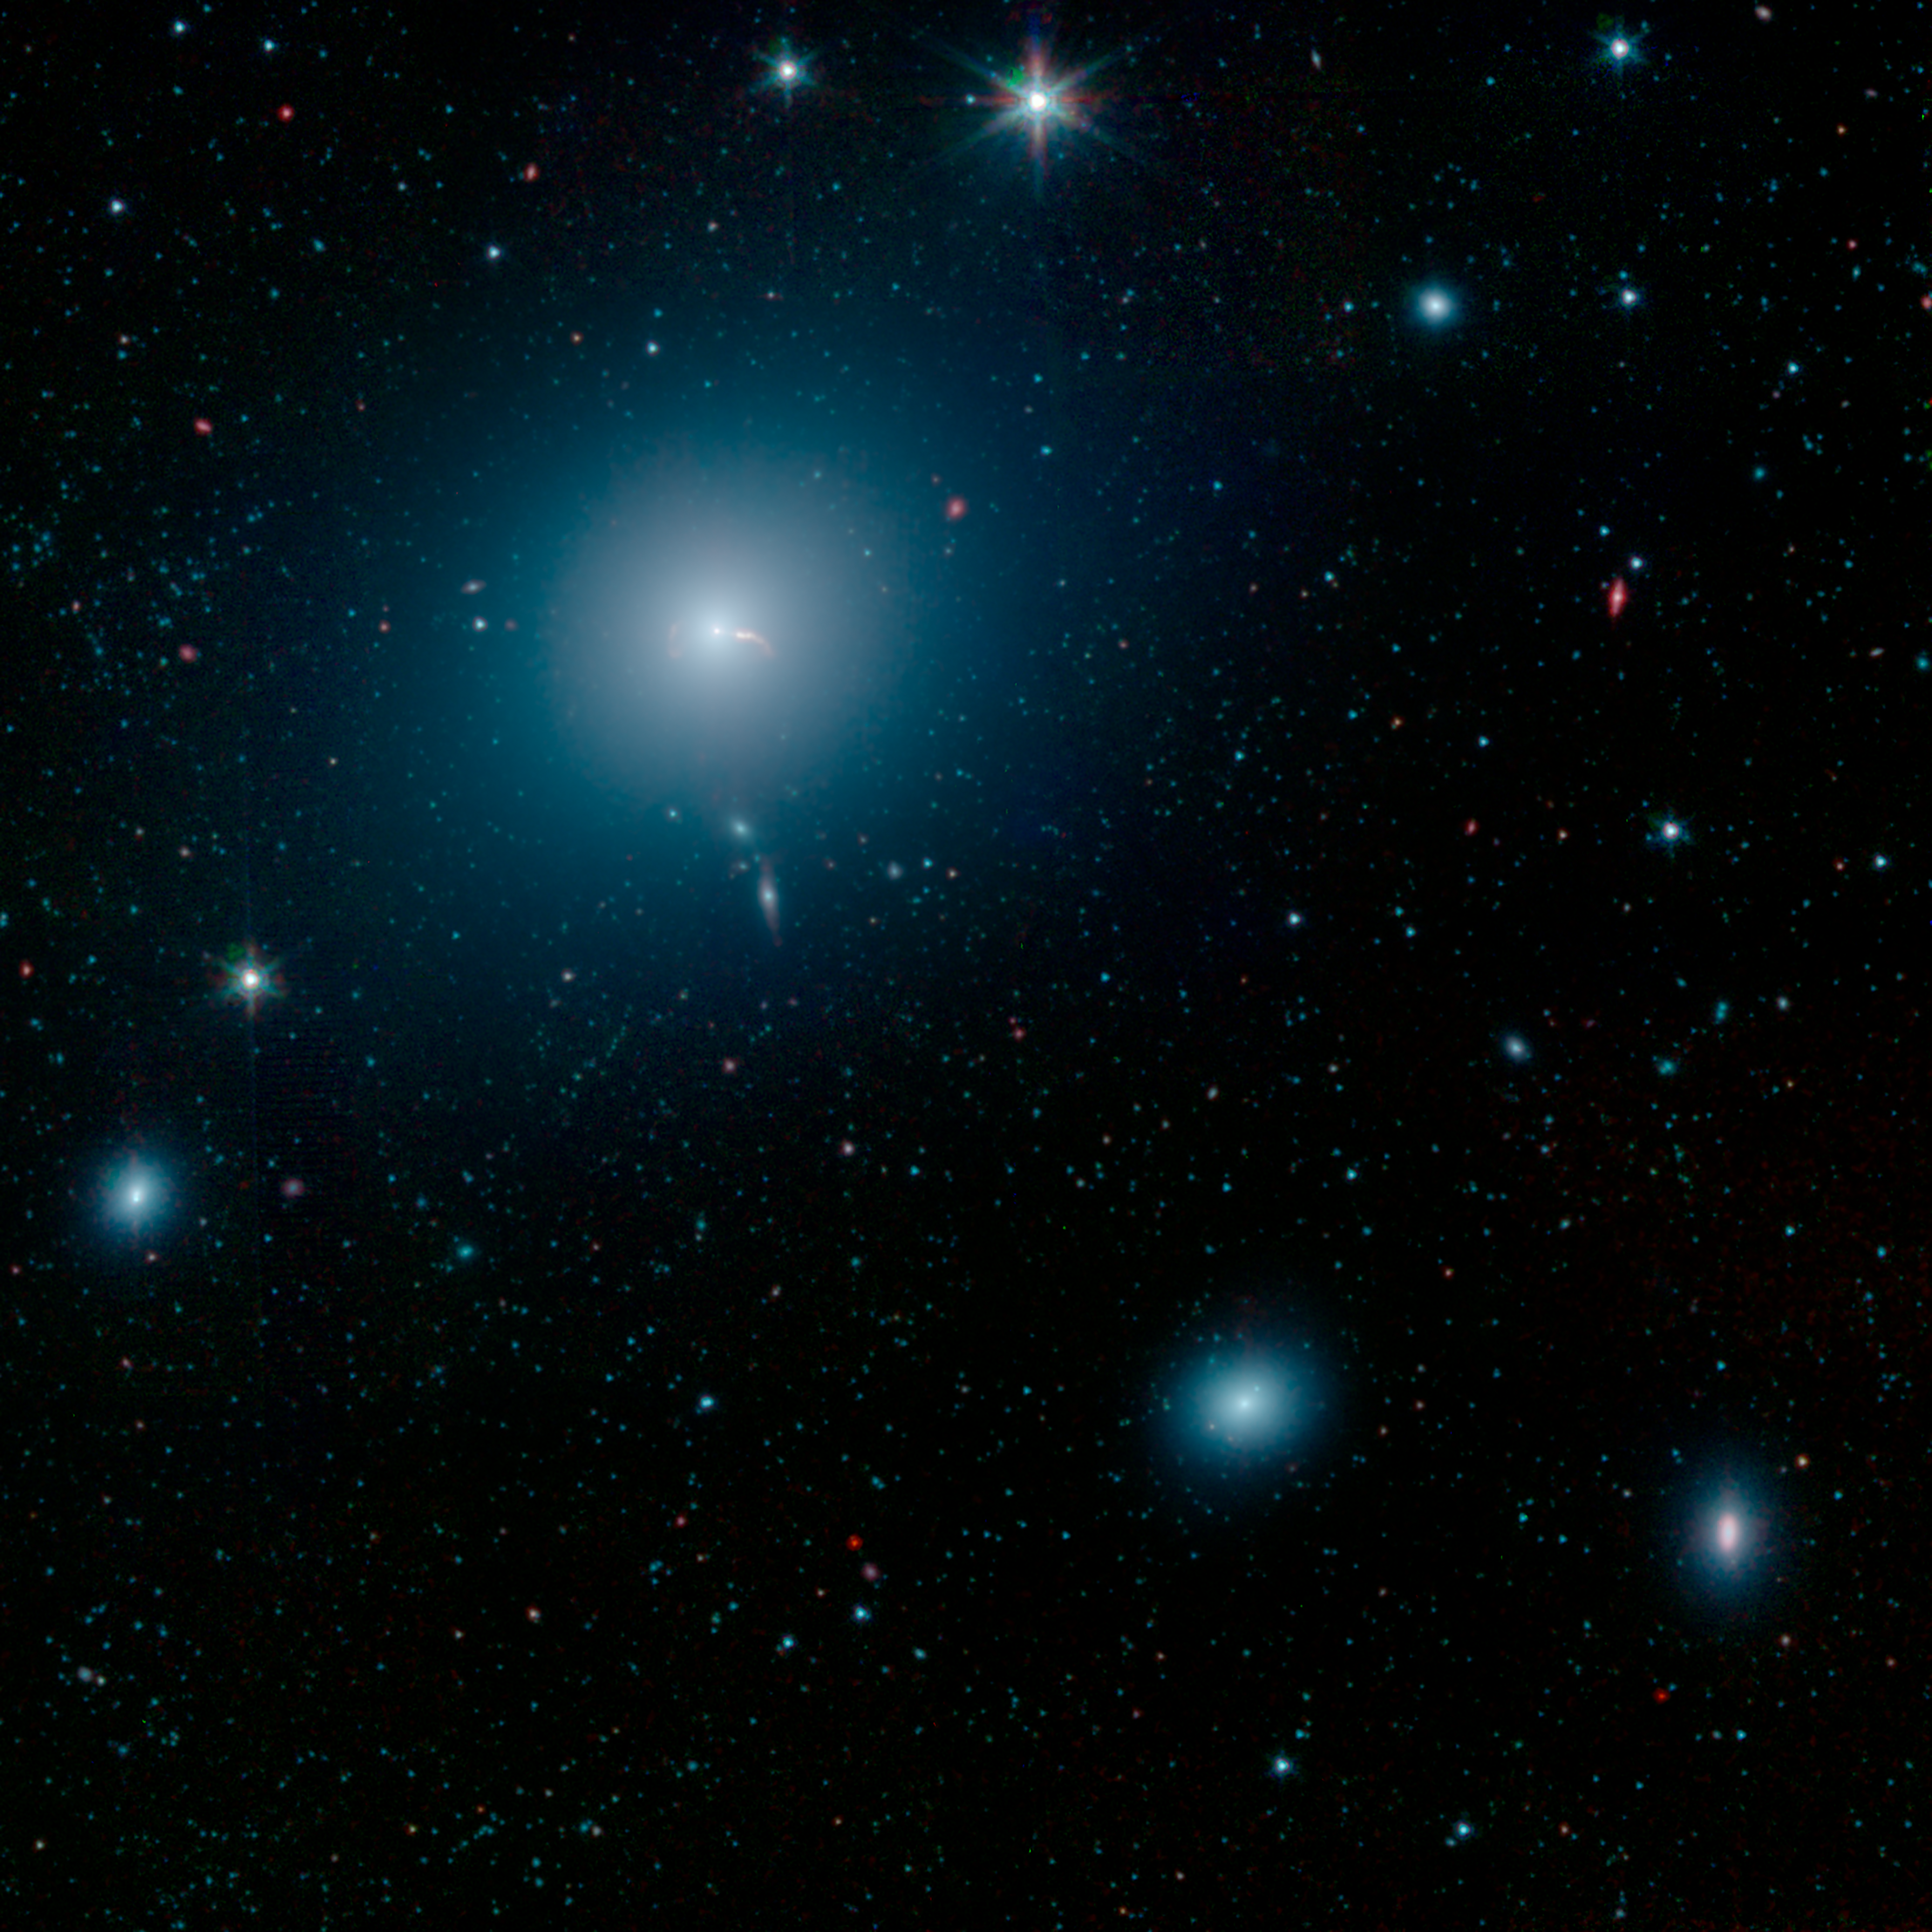

Spitzer Captures Messier 87

This image from NASA's Spitzer Space Telescope shows the elliptical galaxy Messier 87 (M87), the home galaxy of the supermassive black hole recently imaged by the Event Horizon Telescope (EHT). Spitzer's infrared view shows a faint trace of a jet of material spewing to the right of the galaxy - a feature that was previously one key indicator that a supermassive black hole lived at the galaxy's center.

More prominent in the image is the shockwave created by that jet. The inset in the image below shows a close-up view of the shockwave on the right side of the galaxy, as well as the shockwave from a second jet traveling to the left of the galaxy.

Located about 55 million light-years from Earth, M87 has been a subject of astronomical study for more than 100 years and has been imaged by many NASA observatories, including the Hubble Space Telescope, the Chandra X-ray Observatory and NuSTAR. In 1918, astronomer Heber Curtis first noticed "a curious straight ray" extending from the galaxy's center. This bright jet (which appears to extend to the right of the galaxy) is visible in multiple wavelengths of light, from radio waves through X-rays. The jet is produced by a disk of material spinning rapidly around the black hole, and spewing in opposite directions away from the galaxy. When the particles in the jet impact the interstellar medium (the sparse material filling the space between stars in M87), they create a shockwave that radiates in infrared and radio wavelengths of light, but not visible light.

The jet on the right is traveling almost directly toward Earth, and its brightness is amplified due to its high speed in our direction. But the jet's trajectory is just slightly offset from our line of sight with the galaxy, so we can still see some of the length of the jet. The shockwave begins around the point where the jet appears to curve down, highlighting the regions where the fast-moving particles are colliding with gas in the galaxy and slowing down.

There is also a second jet on the left that is moving so rapidly away from us it is rendered invisible at all wavelengths. But the shockwave it creates in the interstellar medium can still be seen here. In the Spitzer image, the shockwave is on the left side of the galaxy and looks like an inverted letter "C."

This image from NASA's Spitzer Space Telescope shows M87 looks like a hazy, blue space-puff. At the galaxy's center is a supermassive black hole that spews two jets of material out into space. This image shows a wide-field image of M87, also taken by NASA's Spitzer Space Telescope.

Scientists are still striving for a solid theoretical understanding of how inflowing gas around black holes creates outflowing jets.

Infrared light at wavelengths of 3.4 and 4.5 microns are rendered in blue and green, showing the distribution of stars, while dust features that glow brightly at 8.0 microns are shown in red.

The Jet Propulsion Laboratory in Pasadena, California, manages the Spitzer Space Telescope mission for NASA's Science Mission Directorate in Washington. Science operations are conducted at the Spitzer Science Center at Caltech in Pasadena. Space operations are based at Lockheed Martin Space Systems in Littleton, Colorado. Data are archived at the Infrared Science Archive housed at IPAC at Caltech. Caltech manages JPL for NASA.

Credit: NASA/JPL-Caltech/IPAC